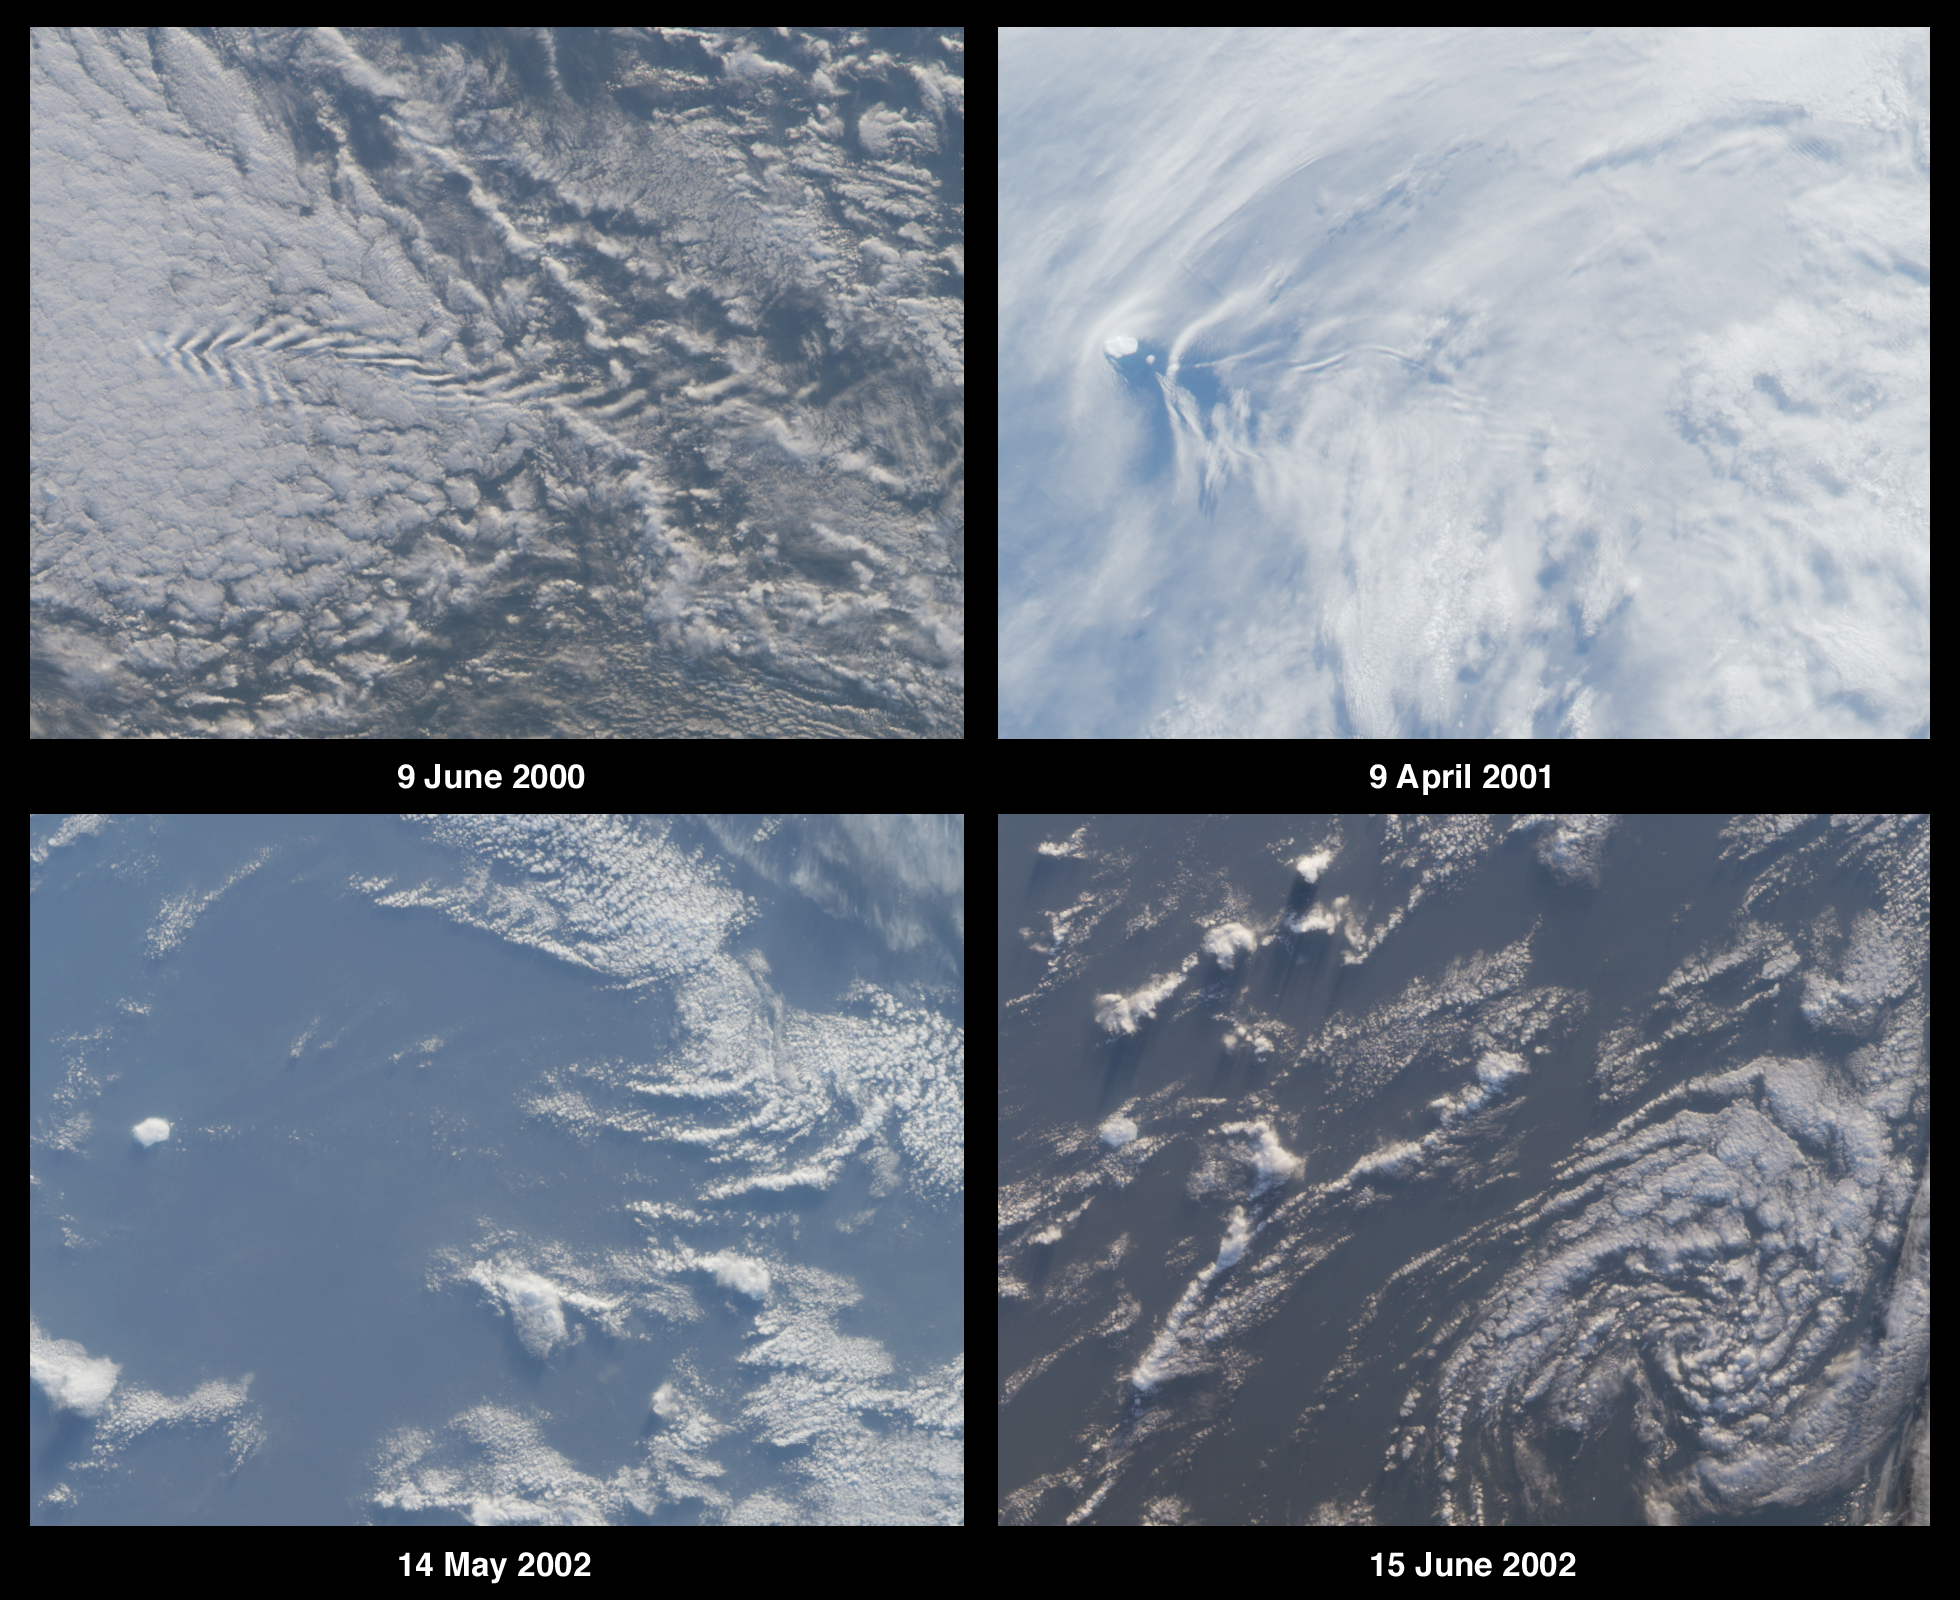

Where on Earth…? MISR Mystery Image Quiz #9:Bouvet Island, Norway

This island is Bouvet Island (or Bouvetøya) and is a territory of Norway.

The answers to this quiz appear in blue below each question.

1. The images contain multiple clues that can be used to determine whether the observed area is situated in the northern or southern hemisphere. Name the hemisphere and describe at least two clues you used to establish your answer. (Clues should not make use of knowledge of the island’s identity.)

Answer:
The region shown is in the southern hemisphere.There are 5 clues which can be used to determine hemisphere: The clockwise rotation of the decaying cyclonic circulation in the lower right-hand panel;Brightness changes between the panels indicate that June is closer to mid-winter (June image appears darker than May image which is darker than April);Shadows from cumulus clouds (especially visible in the lower panels) are cast toward the south, thus the sun is north of the clouds;The northern sides of these clouds are more brightly illuminated than their southern sides, also indicating that the sun is to the north;Shadows are longer in June than in May.

(Note: The westerly wind direction cannot be used as a reliable indicator of hemisphere, and westerlies can curve to the north or south in both hemispheres. Westerly winds do indicate that the region is probably at mid to high latitudes.)

2. Three of the following four statements about the island’s environment are true. Which one is false?
A. Glaciers cover most of the island, and vegetation is limited to lichen sand mosses.
B. The island is of volcanic origin and located at the intersection of oceanic ridges.
C. A colony of Atlantic puffins makes the island its home.
D. The highest peak rises more than 750 meters above sea level.

Answer: C
The Atlantic Puffin (Fraterculus arctica) cannot be found here since the Puffin is restricted to the northern hemisphere. This small volcanic island is situated at the intersection of the Mid-Atlantic Ridge (southern extremity), the America-Antarctic Ridge, and the Atlantic Indian Ridge. Vegetation at this permanently glaciated isle is restricted to lichens and mosses. The highest peak (Olavtoppen) rises to 780 meters (2560 feet).

3. Three of the following four statements about the history of the island are true. Which one is false?
A. Sovereignty over the island was transferred from one country to another sometime between 1918 and 1932.
B. Steep cliffs make the island difficult to access, and despite many attempts the first landing did not take place until the 1850’s.
C. In the 19th century, a whaling/sealing expedition christened the island with the name of a city located in their native country.
D. The earliest documented discovery of the island was by an 18th century French explorer, and the island is currently named after this individual.

Answer: B
The island was first sighted in 1738 by French explorer Jean-Baptiste Charles Bouvet de Lozier. Bouvet was convinced it was the northernmost tip of Antarctica but could not circumnavigate or land upon the island due to severe weather. Steep cliffs surrounding most sides of the island also made access difficult, and after various attempts, a landing was made in 1822 by an American sealer, Benjamin Morrell, who named the island after Bouvet. A British whaling/sealing expedition arrived three years later and named it Liverpool Island. The Norwegians claimed sovereignty of the island in 1928, and they renamed it in honor of Bouvet during their expedition of 1929.

4. All five of the following events took place, but only four occurred during the second half of the 20th century. Which one did not occur in this time period?
A. The island and adjacent waters were designated a nature reserve.
B. A weather station was established on the island, providing automated temperature and pressure data.
C. A nuclear bomb test occurred within 3000 kilometers of the island.
D. An abandoned boat of unknown origin was discovered on the island.
E. The island’s seals were declared to be protected species.

Answer: E (see note below)
(A) Bouvetøya became a Nature Reserve in 1971
(B) An automated weather station was established in 1977
(C) A nuclear bomb was detonated between Bouvetøya and Marion Island in 1979
(D) A lifeboat and supplies were discovered on the island in 1964, but their origin could not be determined.
(E) Seals in the area were declared to be protected in 1935. However, this protection was incorporated into international agreement in 1959.
*Respondents who noted this ambiguity were given credit for this question.

5. What is the name of the island and to which country does it belong?

Answer: The island is Bouvet Island (or Bouvetøya) and is a territory of Norway.

MISR was built and is managed by NASA’s Jet Propulsion Laboratory, Pasadena, CA, for NASA’s Office of Earth Science, Washington, DC. The Terra satellite is managed by NASA’s Goddard Space Flight Center, Greenbelt, MD. JPL is a division of the California Institute of Technology.

Credit: NASA/GSFC/LaRC/JPL, MISR Team